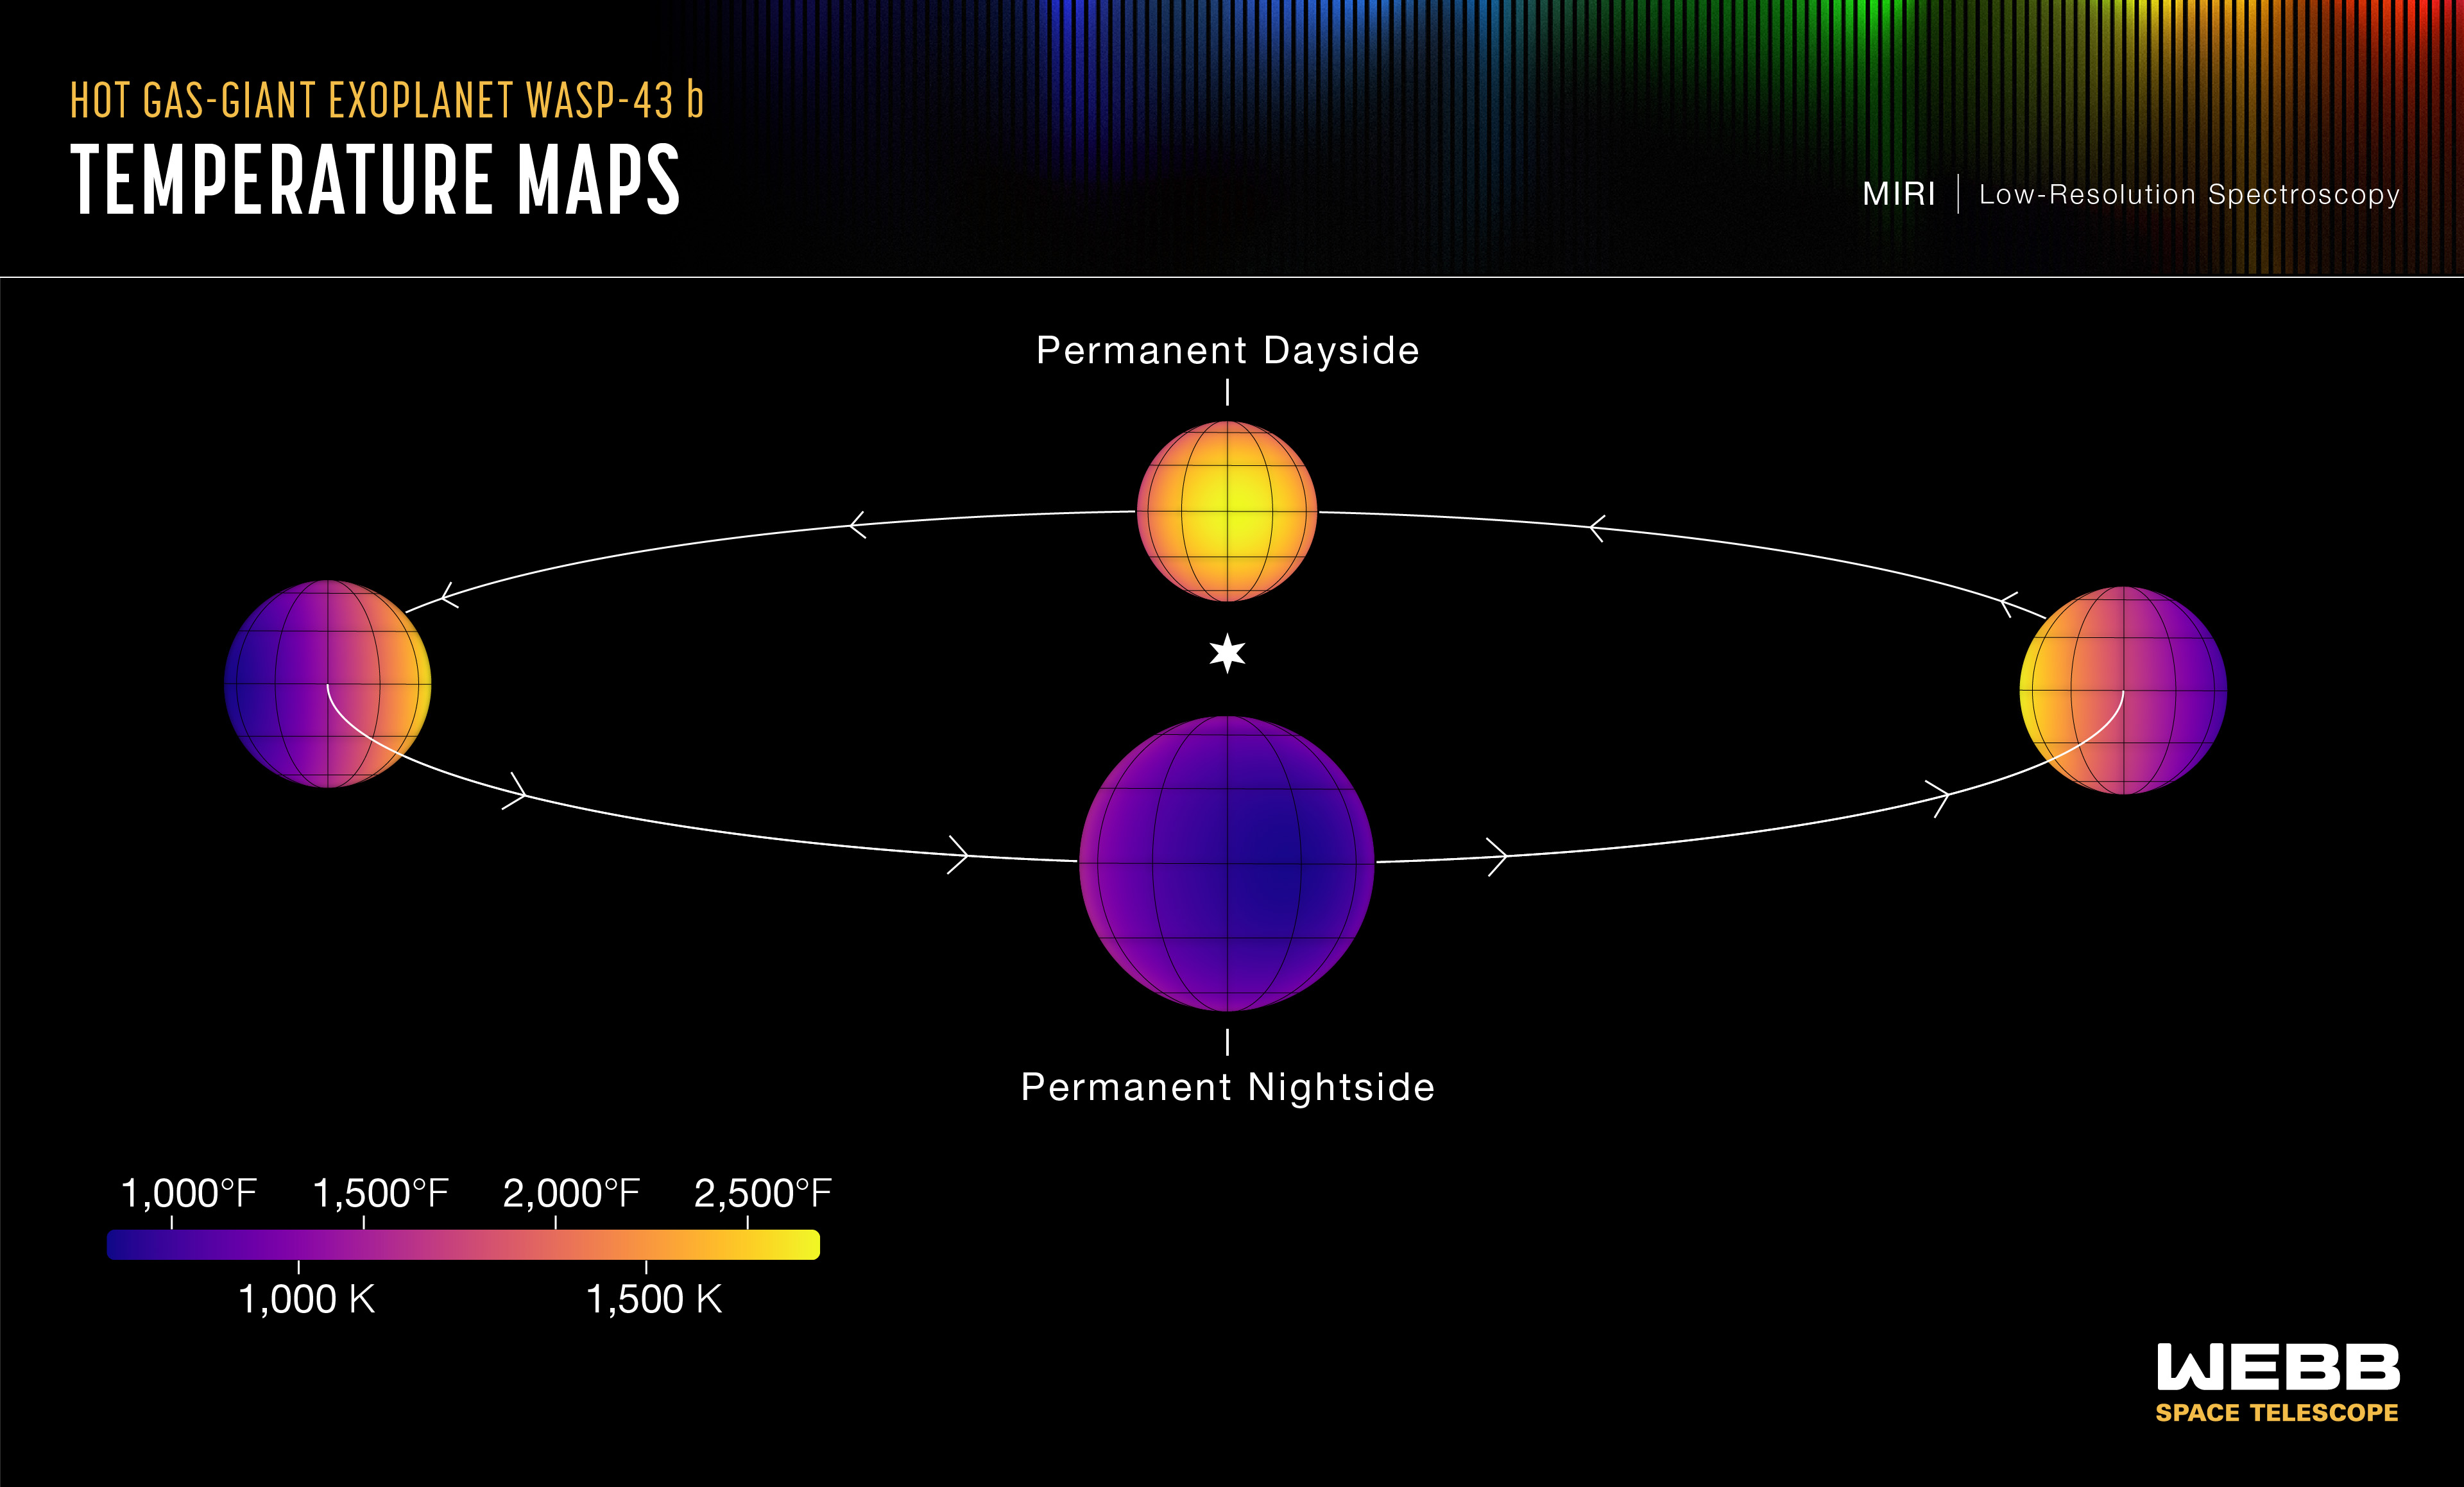

Hot Gas-Giant Exoplanet WASP-43 b (Temperature Maps)

This set of maps shows the temperature of the visible side of the hot gas-giant exoplanet WASP-43 b, as the planet orbits its star.

The temperatures were calculated based on more than 8,000 brightness measurements of 5- to 12-micron mid-infrared light detected from the star-planet system by MIRI (the Mid-Infrared Instrument) on NASA’s James Webb Space Telescope. In general, the hotter an object is, the more mid-infrared light it gives off.

Because WASP-43 b orbits so close to its star (about 1.3 million miles, or 0.014 astronomical units), it is tidally locked: One side faces the star at all times, receiving continuous radiation, while the other faces away from the star in permanent darkness. This results in a clear temperature difference between the dayside and nightside. The amount of infrared light detected from the planet is greatest when the hot dayside faces the telescope, just before and after it passes behind the star (a phenomenon known as a secondary eclipse). The planet appears much dimmer in infrared light when the cooler nightside faces the telescope, as it moves across the star (the transit).

The exact difference in temperature, however, also depends on factors such as wind speeds and cloud cover. Based on the MIRI observations, WASP-43 b has an average temperature of about 2,280°F (1,250°C) on the dayside and 1,115°F (600°C) on the nightside. This is consistent with strong winds that carry heat around from the dayside to the nightside, and the presence of nightside clouds that prevent heat energy from escaping to space.

The temperature maps were made by carefully analyzing the change in temperature as different parts of the planet rotate into and out of view. The research indicates that the hottest point on the planet is not the point that receives the most light from the star (the substellar point, where the star is straight above in the sky). Instead, it is shifted about 7 degrees eastward. (This is why the maps look slightly off-center.) This is a result of strong equatorial winds, which blow at speeds upwards of 5,000 miles per hour, moving the hot air horizontally before it can radiate energy back out to space.

Credit: Illustration: NASA, ESA, CSA, Ralf Crawford (STScI); Science: Taylor Bell (BAERI), Joanna Barstow (The Open University), Michael Roman (University of Leicester)